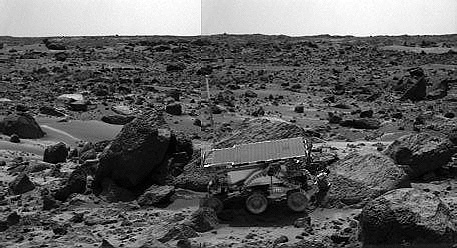

Sojourner’s APXS at “Moe” – Right Eye

The Sojourner rover’s Alpha Proton X-ray Spectrometer (APXS) is shown deployed against the rock “Moe” on the afternoon of Sol 64 (September 7). The rocks to the left of Moe are “Shark” (left of Sojourner) and “Half Dome” (behind Sojourner). They were previously measured by the APXS. The image was taken by the Imager for Mars Pathfinder (IMP).

This image and PIA01560 (right eye) make up a stereo pair.

Mars Pathfinder is the second in NASA’s Discovery program of low-cost spacecraft with highly focused science goals. The Jet Propulsion Laboratory, Pasadena, CA, developed and manages the Mars Pathfinder mission for NASA’s Office of Space Science, Washington, D.C. JPL is a division of the California Institute of Technology (Caltech). The Imager for Mars Pathfinder (IMP) was developed by the University of Arizona Lunar and Planetary Laboratory under contract to JPL. Peter Smith is the Principal Investigator.

Photojournal note: Sojourner spent 83 days of a planned seven-day mission exploring the Martian terrain, acquiring images, and taking chemical, atmospheric and other measurements. The final data transmission received from Pathfinder was at 10:23 UTC on September 27, 1997. Although mission managers tried to restore full communications during the following five months, the successful mission was terminated on March 10, 1998.

Credit: NASA/JPL